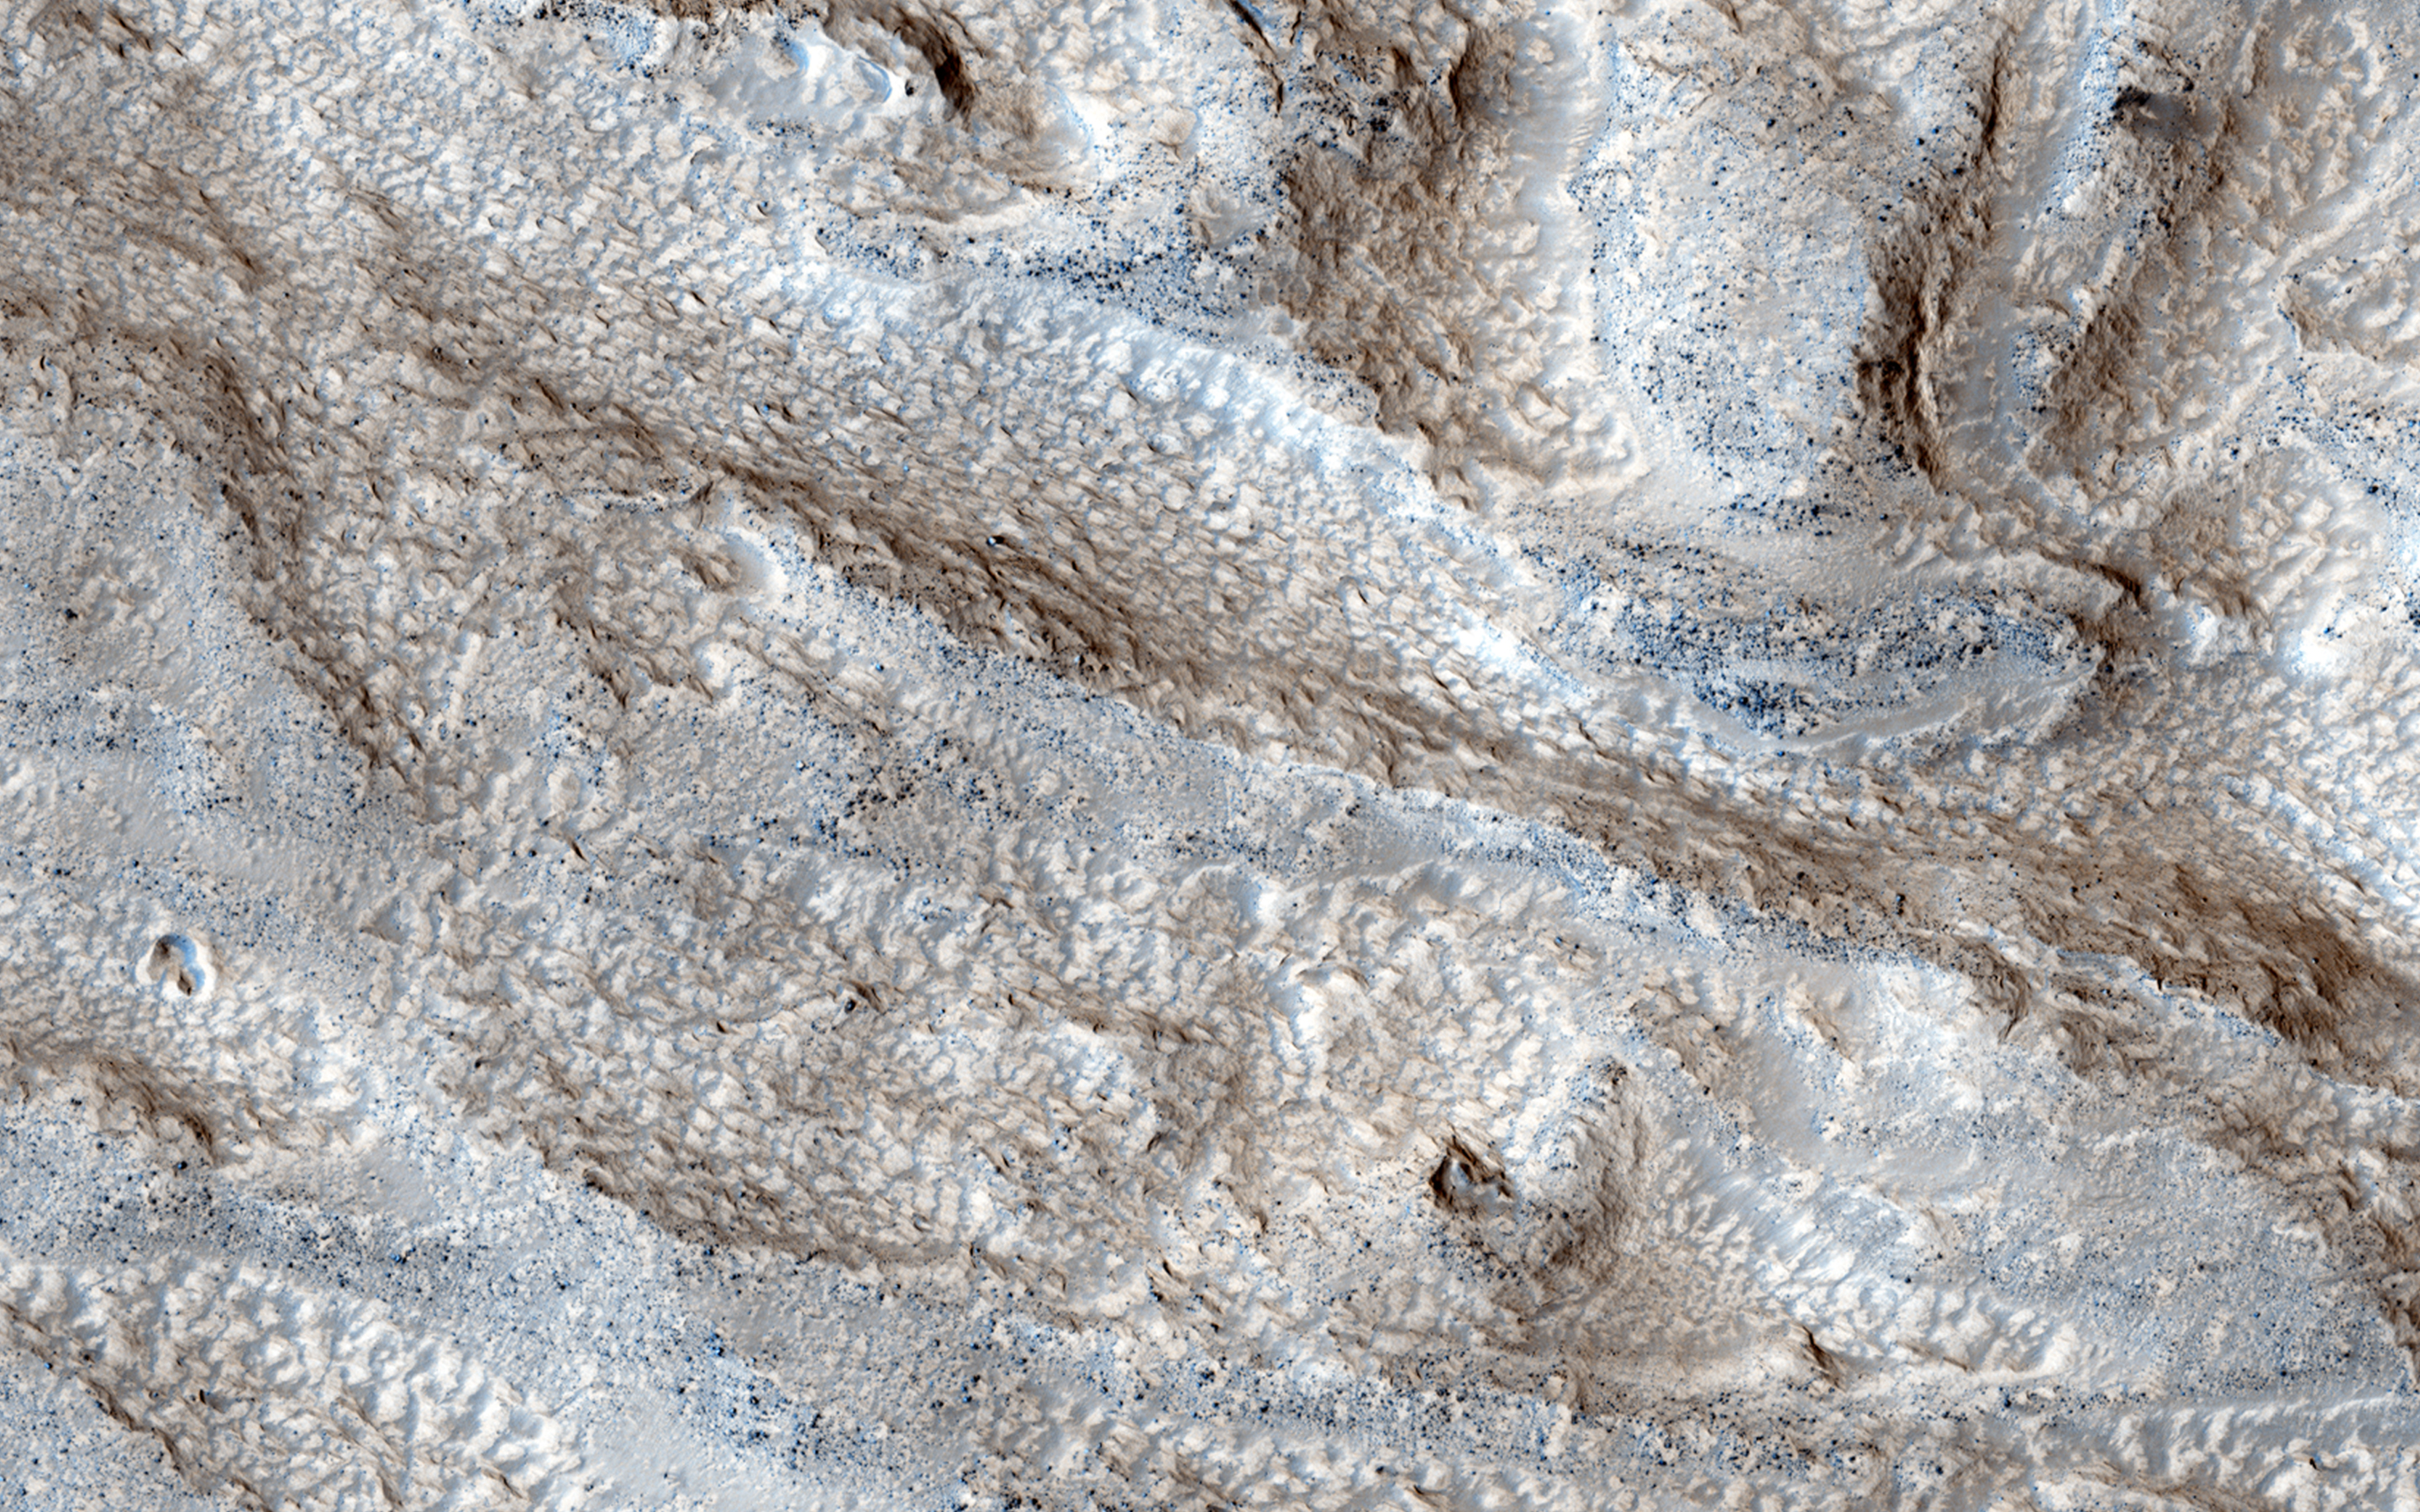

Channels in Phlegra Montes

The objective of this observation is to determine the nature of a group of what appears to be channels that trend in a west-east direction. There is also a mound with a mantle that appears to have layers.

Also visible in a Context Camera image, pictures like this can help us understand the fluvial and climate history of ancient Mars.

HiRISE is one of six instruments on NASA’s Mars Reconnaissance Orbiter. The University of Arizona, Tucson, operates the orbiter’s HiRISE camera, which was built by Ball Aerospace & Technologies Corp., Boulder, Colo. NASA’s Jet Propulsion Laboratory, a division of the California Institute of Technology in Pasadena, manages the Mars Reconnaissance Orbiter Project for the NASA Science Mission Directorate, Washington.

Credit: NASA/JPL-Caltech/Univ. of Arizona